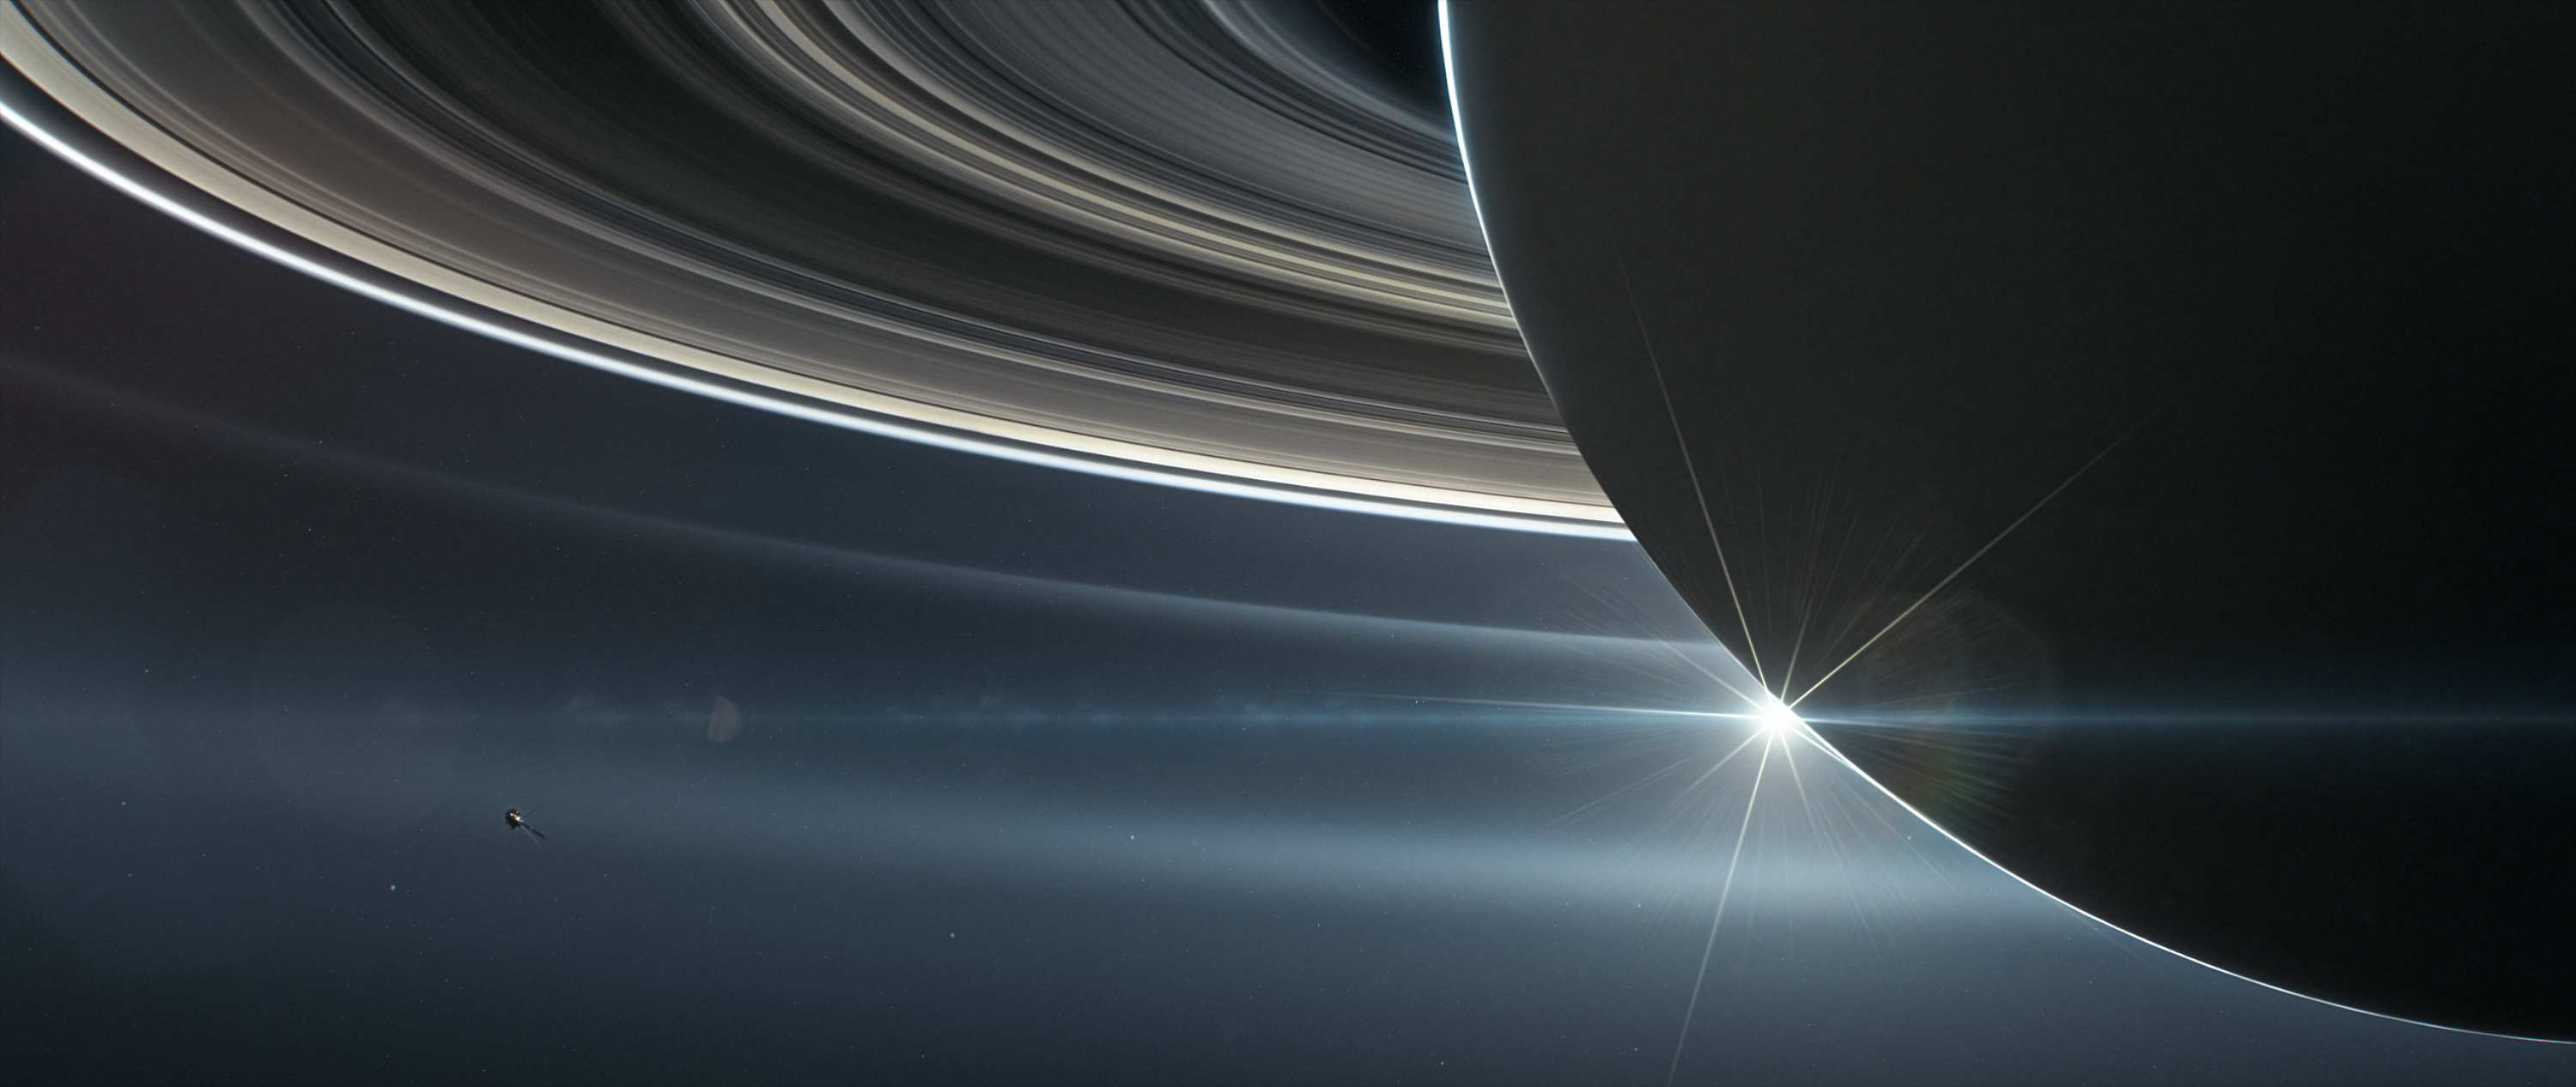

Cassini orbiting Saturn (Illustration)

This illustration shows NASA’s Cassini spacecraft in orbit around Saturn.

Cassini made 22 orbits that swooped between the rings and the planet before ending its mission on Sept. 15, 2017, with a final plunge into Saturn.

The Cassini mission is a cooperative project of NASA, ESA (the European Space Agency) and the Italian Space Agency. The Jet Propulsion Laboratory, a division of the California Institute of Technology in Pasadena, manages the mission for NASA’s Science Mission Directorate, Washington.

Credit: NASA/JPL-Caltech